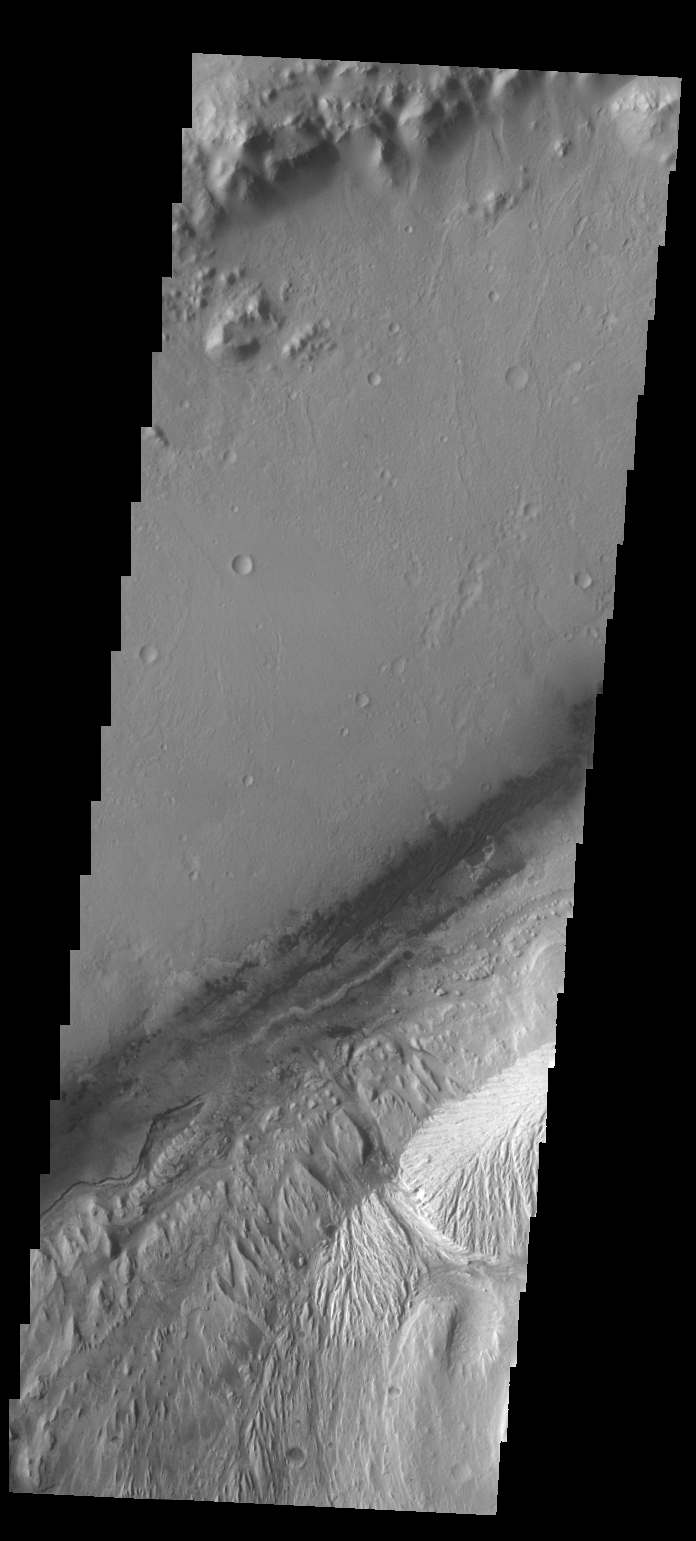

Gale Crater

This VIS image of Gale Crater shows the region of the crater that is “home” to the Curiosity Rover.

Credit: NASA/JPL-Caltech/ASU